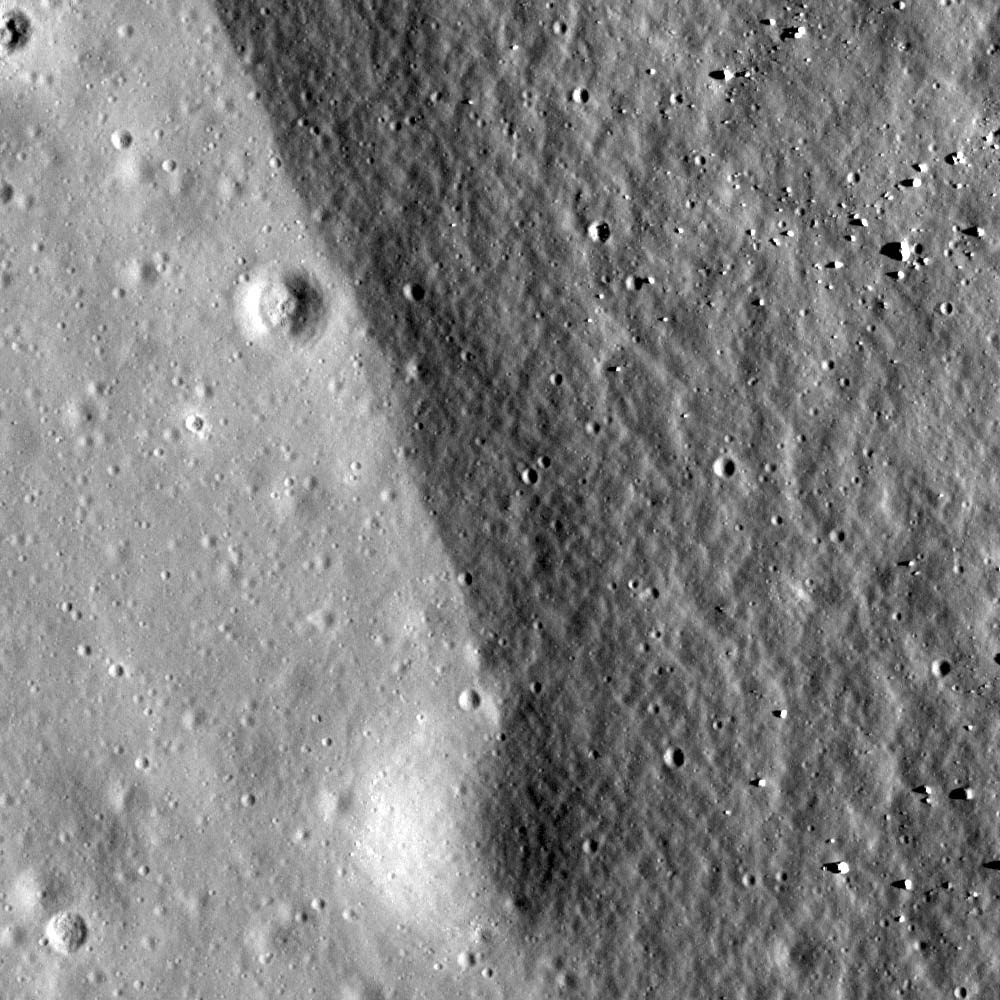

Crater rim of Flamsteed P

Boundary of buried crater rim and mare basalt at Flamsteed P crater. Illumination is from right, incidence angle is 60°, image width is 500 meters.

This image displays a portion of eastern rim of Flamsteed P crater, located in southern Oceanus Procellarum. The rough and darker right side corresponds to the rim slope, and the brighter and smoother area to the left is the younger mare basalt. Flamsteed P’s interior was mostly filled by mare basalts and all that remains are portions of its rim showing as discontinuous ridges (see WAC context image below).

In terms of local timeline of events (geochronology), following the formation of Flamsteed P, mare basalt flooded its interior and exterior. Later a small crater (110 meters diameter) formed just at the boundary between the mare and crater rim (bottom of today’s Featured Image). This small crater is half covered by the older rim unit. Does this make sense? Even though the small crater is much younger than the Flamsteed P rim it is buried by rim materials that slid downhill after the crater formed. What cause the regolith to move? Perhaps moonquakes generated by internal stresses or nearby impact events. Or, perhaps a slower process of downhil creep caused by thermal cycling of the regolith (soil). We have much to learn about the Moon — the next frontier.

Whole view of Flamsteed P crater. Yellow cross and blue box indicate the locations of today’s Featured Image and NAC frame. Image center location is 3.15°S,315.96°E, LROC WAC mosaic at 100 m/pixel overlaid by LROC WAC DTM 500 m/pixel
NASA’s Goddard Space Flight Center built and manages the mission for the Exploration Systems Mission Directorate at NASA Headquarters in Washington. The Lunar Reconnaissance Orbiter Camera was designed to acquire data for landing site certification and to conduct polar illumination studies and global mapping. Operated by Arizona State University, LROC consists of a pair of narrow-angle cameras (NAC) and a single wide-angle camera (WAC). The mission is expected to return over 70 terabytes of image data.

Credit: NASA/GSFC/Arizona State University